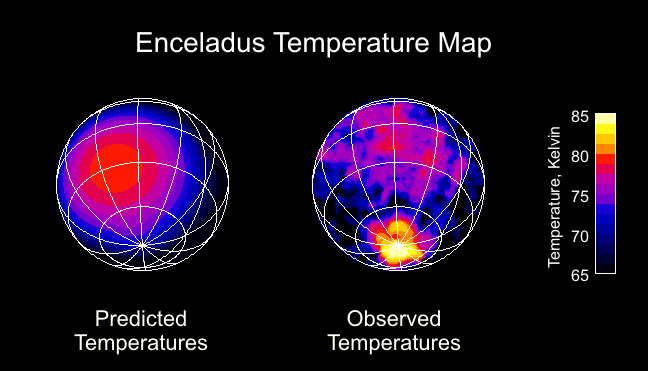

Enceladus Temperature Map

This image shows the surprise that startled Cassini scientists on the composite infrared spectrometer team when they got their first look at the infrared (heat) radiation from the south pole of Saturn’s moon Enceladus.

There is a dramatic warm spot centered on the pole that is probably a sign of internal heat leaking out of the icy moon. The data were taken during the spacecraft’s third flyby of this intriguing moon on July 14, 2005.

Based on data from previous flybys, which did not show the south pole well, team members expected that the south pole would be very cold, as shown in the left panel. Enceladus is one of the coldest places in the Saturn system because its extremely bright surface reflects 80 percent of the sunlight that hits it, so only 20 percent is available to heat the surface. As on Earth, the poles should be even colder than the equator because the sun shines at such an oblique angle there.

The right hand panel shows a global temperature image made from measurements of Enceladus’ heat radiation at wavelengths between 9 and 16.5 microns. Cassini made the observation from a distance of 84,000 kilometers (52,000 miles) on the approach to Enceladus, and the image shows details as small as 25 kilometers (16 miles). Equatorial temperatures are much as expected, topping out at about 80 degrees Kelvin (-315 degrees Fahrenheit), but the south pole is occupied by a well-defined warm region reaching 85 Kelvin (-305 degrees Fahrenheit). That is 15 degrees Kelvin (27 degrees Fahrenheit) warmer than expected. The composite infrared spectrometer data further suggest that small areas of the pole are at even higher temperatures, well over 110 degrees Kelvin (-261 degrees Fahrenheit). Evaporation of this relatively warm ice probably generates the cloud of water vapor detected above Enceladus’ south pole by several other Cassini instruments.

The south polar temperatures are very difficult to explain if sunlight is the only energy source heating the surface, though exotic sunlight-trapping mechanisms have not yet been completely ruled out. It therefore seems likely that portions of the polar region are warmed by heat escaping from the interior of the moon. This would make Enceladus only the third solid body in the solar system, after Earth and Jupiter’s volcanic moon Io, where hot spots powered by internal heat have been detected.

The Cassini-Huygens mission is a cooperative project of NASA, the European Space Agency and the Italian Space Agency. The Jet Propulsion Laboratory, a division of the California Institute of Technology in Pasadena, manages the mission for NASA’s Science Mission Directorate, Washington, D.C. The Cassini orbiter was designed, developed and assembled at JPL. The composite infrared spectrometer team is based at NASA’s Goddard Space Flight Center, Greenbelt, Md.

Credit: NASA/JPL/GSFC